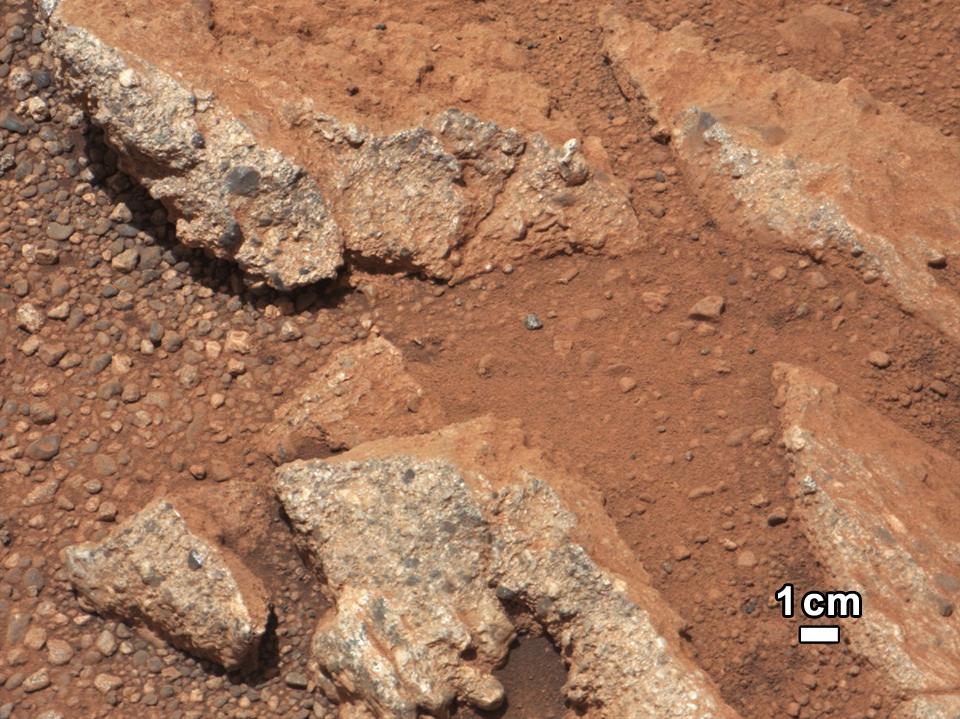

Link to a Watery Past

In this image from NASA’s Curiosity rover, a rock outcrop called Link pops out from a Martian surface that is elsewhere blanketed by reddish-brown dust. The fractured Link outcrop has blocks of exposed, clean surfaces. Rounded gravel fragments, or clasts, up to a couple inches (few centimeters) in size are in a matrix of white material. Many gravel-sized rocks have eroded out of the outcrop onto the surface, particularly in the left portion of the frame. The outcrop characteristics are consistent with a sedimentary conglomerate, or a rock that was formed by the deposition of water and is composed of many smaller rounded rocks cemented together. Water transport is the only process capable of producing the rounded shape of clasts of this size.

The Link outcrop was imaged with the 100-millimeter Mast Camera on Sept. 2, 2012, which was the 27th sol, or Martian day of operations.

The name Link is derived from a significant rock formation in the Northwest Territories of Canada, where there is also a lake with the same name.

Scientists enhanced the color in this version to show the Martian scene as it would appear under the lighting conditions we have on Earth, which helps in analyzing the terrain.

JPL manages the Mars Science Laboratory/Curiosity for NASA’s Science Mission Directorate in Washington. The rover was designed, developed and assembled at JPL, a division of the California Institute of Technology in Pasadena.

Credit: NASA/JPL-Caltech/MSSS